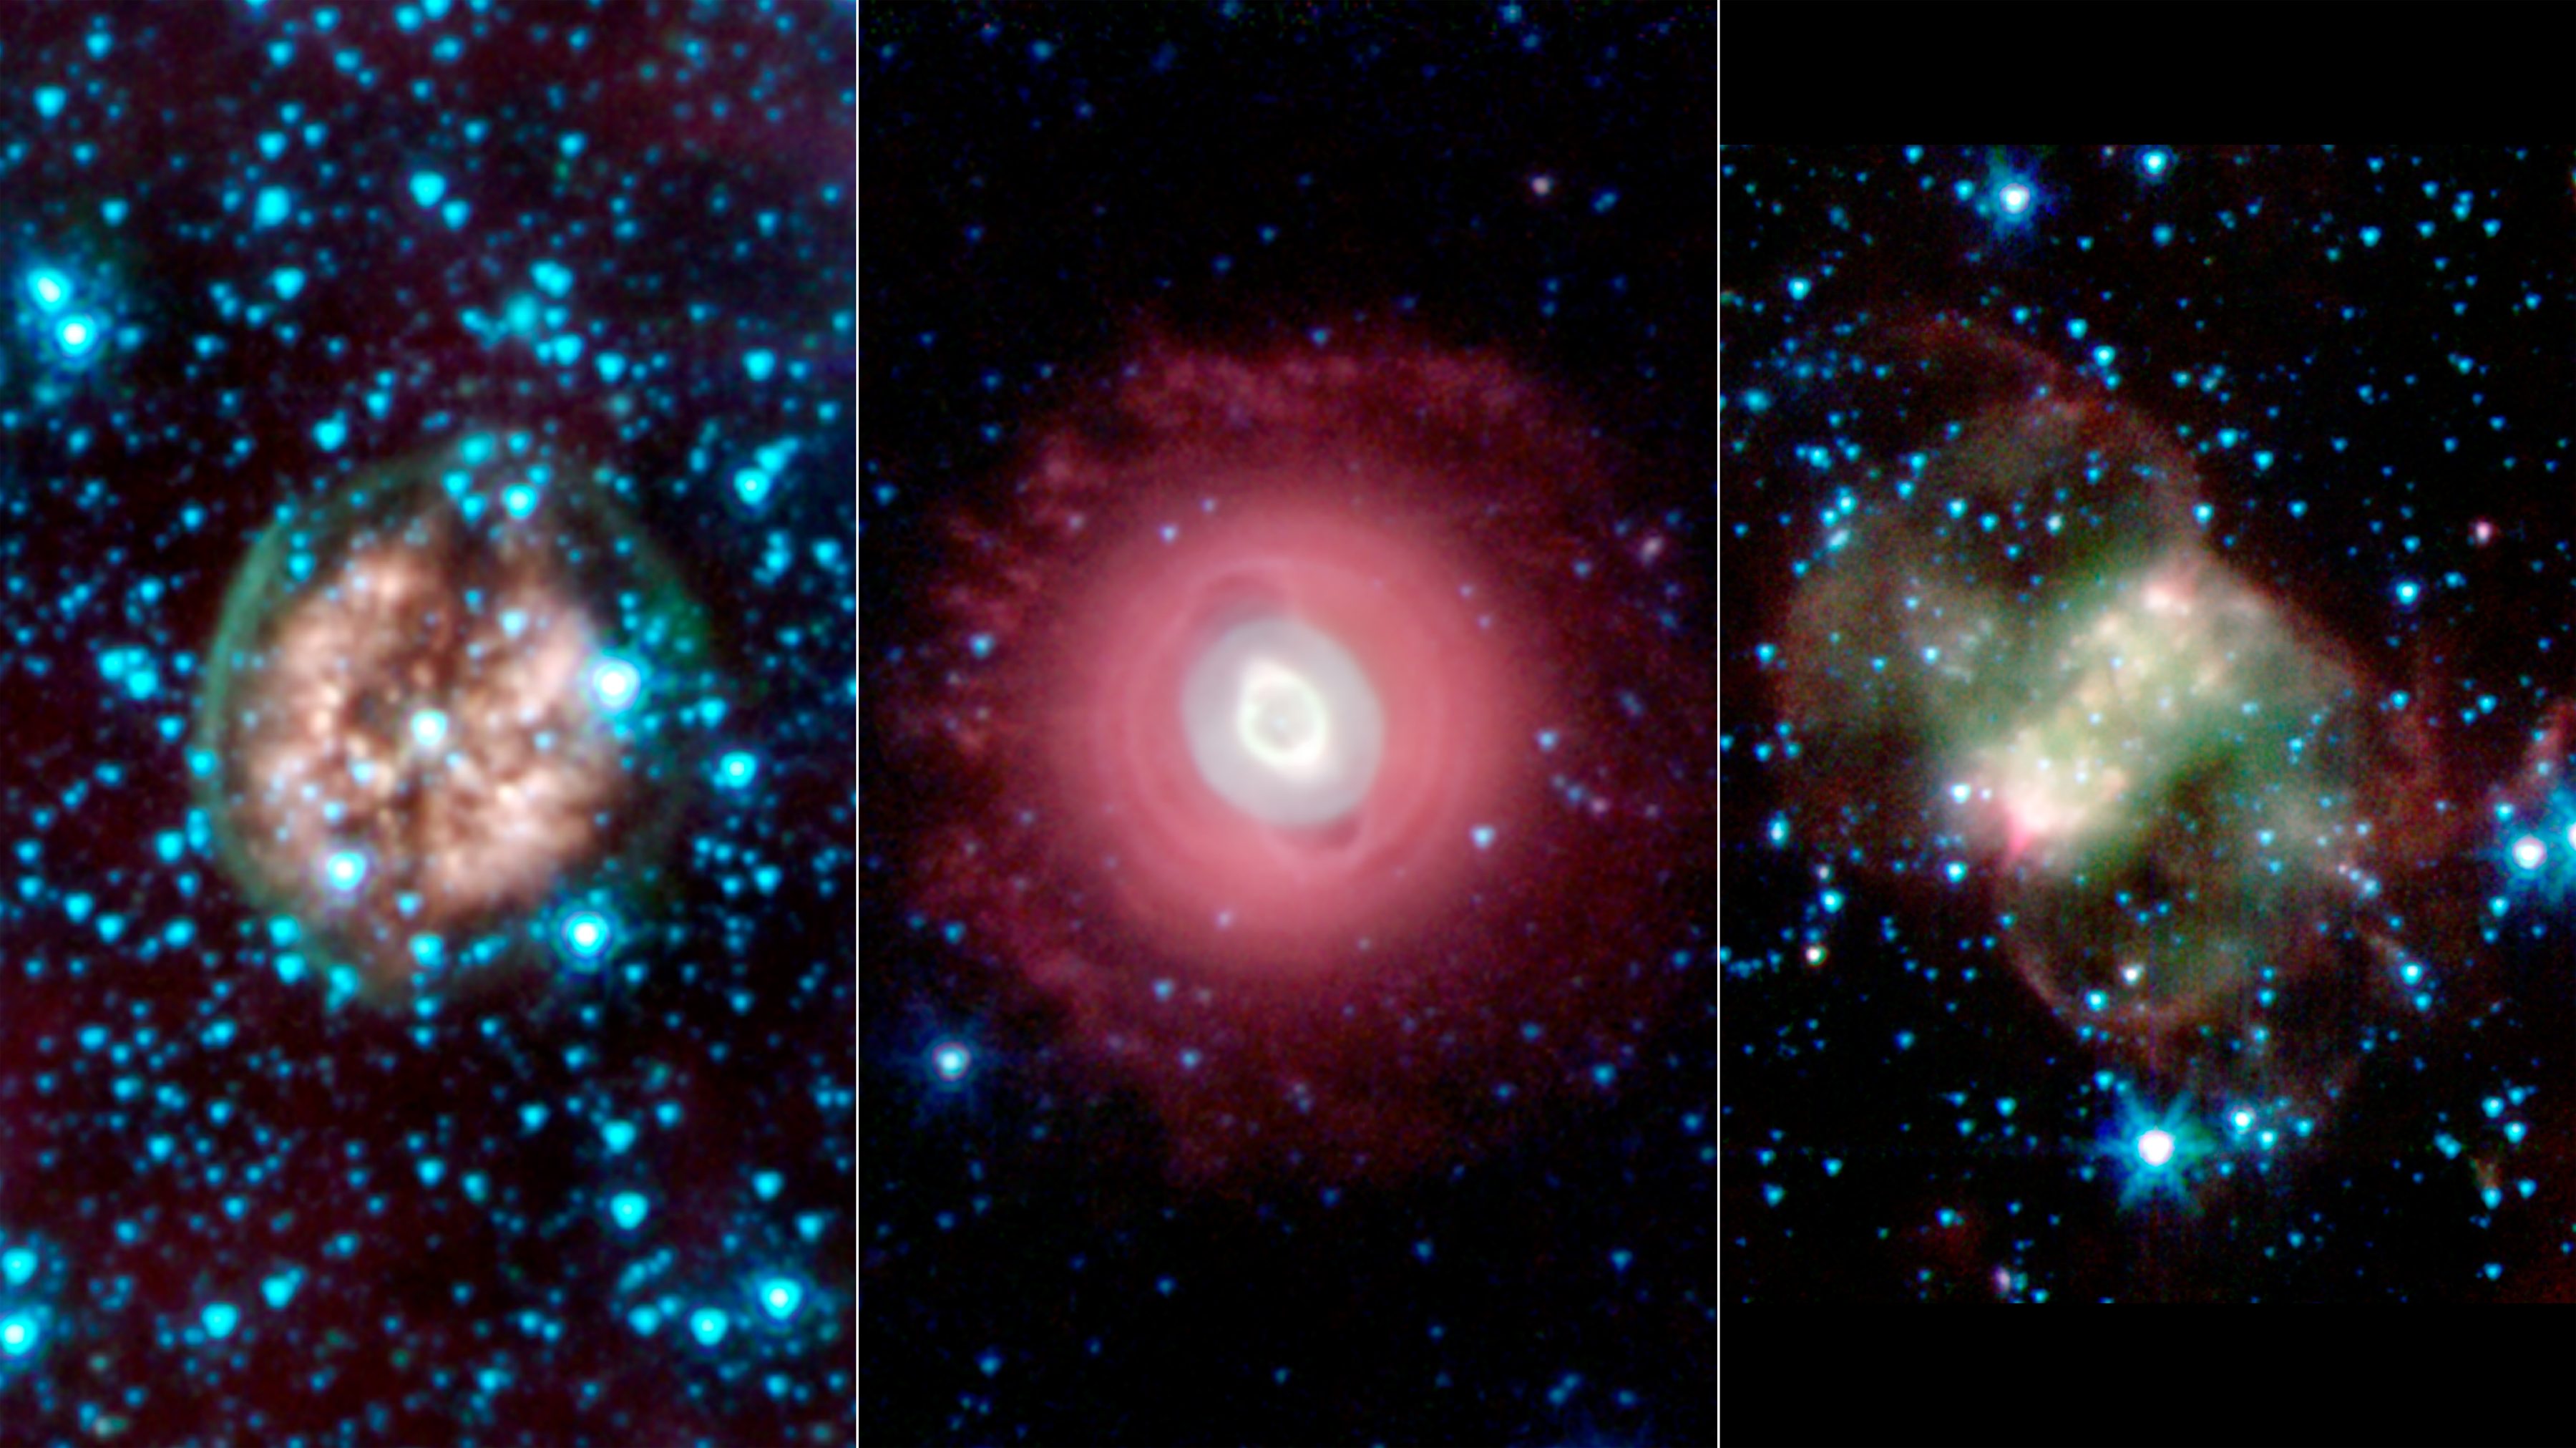

Death Beckons Three Aging Stars

This trio of ghostly images from NASA's Spitzer Space Telescope shows the disembodied remains of dying stars called planetary nebulas. Planetary nebulas are a late stage in a sun-like star's life, when its outer layers have sloughed off and are lit up by ultraviolet light from the central star. They come in a variety of shapes, as indicated by these three spooky structures.

In all of the images, infrared light at wavelengths of 3.6 microns is rendered in blue, 4.5 microns in green, and 8.0 microns in red.

Exposed Cranium Nebula (left)

The brain-like orb called PMR 1 has been nicknamed the "Exposed Cranium" nebula by Spitzer scientists. This planetary nebula, located roughly 5,000 light-years away in the Vela constellation, is host to a hot, massive dying star that is rapidly disintegrating, losing its mass. The nebula's insides, which appear mushy and red in this view, are made up primarily of ionized gas, while the outer green shell is cooler, consisting of glowing hydrogen molecules.

Ghost of Jupiter Nebula (middle)

The Ghost of Jupiter, also known as NGC 3242, is located roughly 1,400 light-years away in the constellation Hydra. Spitzer's infrared view shows off the cooler outer halo of the dying star, colored here in red. Also evident are concentric rings around the object, the result of material being periodically tossed out in the star's final death throes.

Little Dumbbell Nebula (right)

This planetary nebula, known as NGC 650 or the Little Dumbbell, is about 2,500 light-years from Earth in the Perseus constellation. Unlike the other spherical nebulas, it has a bipolar or butterfly shape due to a "waist," or disk, of thick material, running from lower left to upper right. Fast winds blow material away from the star, above and below this dusty disk. The ghoulish green and red clouds are from glowing hydrogen molecules, with the green area being hotter than the red.

Credit: NASA/JPL-Caltech/J. Hora (Harvard-Smithsonian CfA)